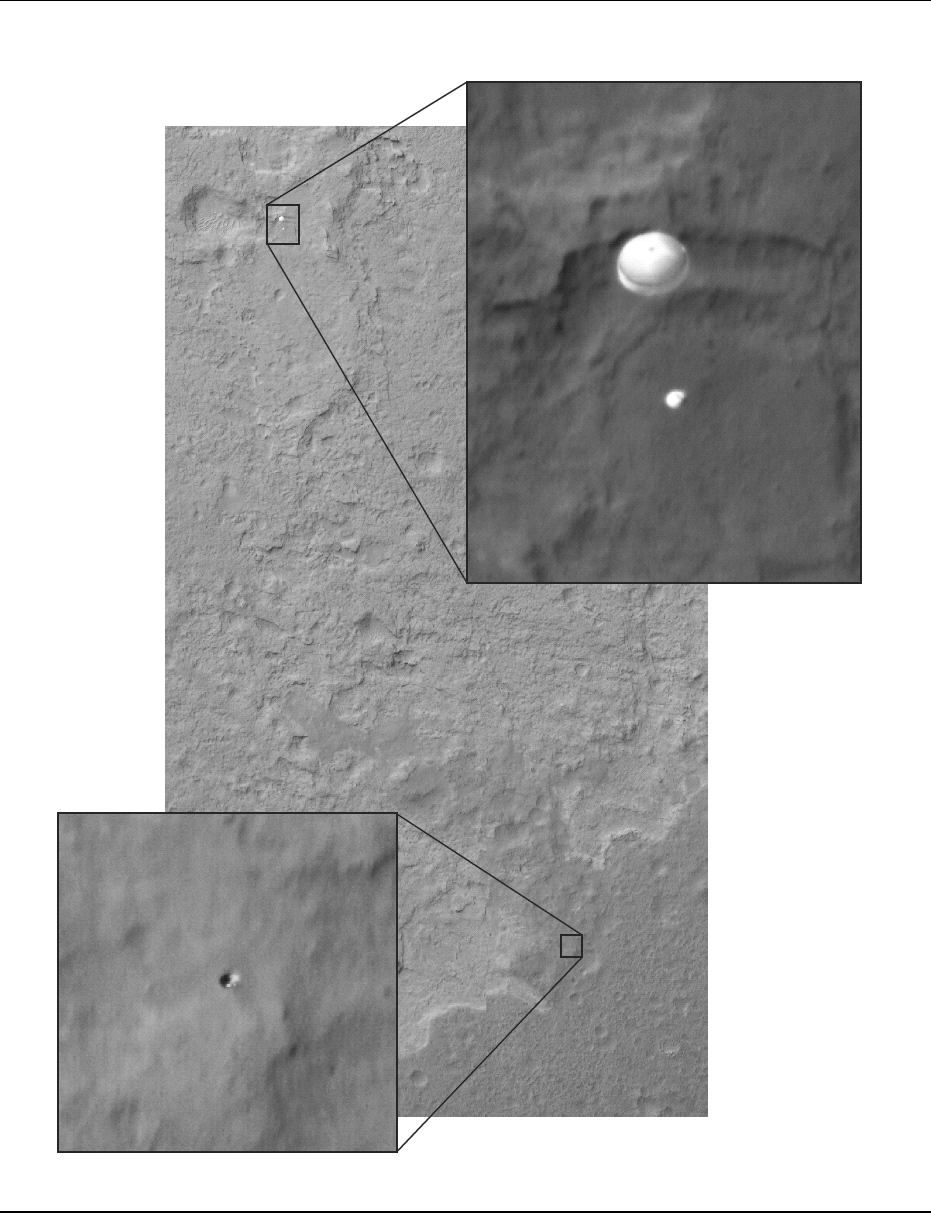

Curiosity Sails to Mars as Heat Shield Falls Away

Late last night, in the morning hours of Aug. 6, as NASA’s Curiosity rover fell to the surface of Mars, NASA’s Mars Reconnaissance Orbiter (MRO) captured an image of the rover gliding on its parachute. The image was taken with the orbiter’s High-Resolution Imaging Science Experiment (HiRISE) camera.

Today, the MRO team located another object in this image — not present in prior images of the same region — which is the right size to be the rover’s heat shield. The heat shield was ejected from the rover and its back shell before this image was taken. The team thinks the heat shield is still in free flight, because, if it were to have already hit the surface, it would have kicked up a dust cloud. The HiRISE image of NASA’s Phoenix lander on its parachute also captured the heat shield in free fall.

Other image products from the same observation are, or will be, at http://uahirise.org/releases/msl-descent.php .

HiRISE is one of six instruments on NASA’s Mars Reconnaissance Orbiter. The University of Arizona, Tucson, operates the orbiter’s HiRISE camera, which was built by Ball Aerospace & Technologies Corp., Boulder, Colo. NASA’s Jet Propulsion Laboratory, a division of the California Institute of Technology in Pasadena, manages the Mars Reconnaissance Orbiter Project for NASA’s Science Mission Directorate, Washington. Lockheed Martin Space Systems, Denver, built the spacecraft.

Credit: NASA/JPL-Caltech/Univ. of Arizona